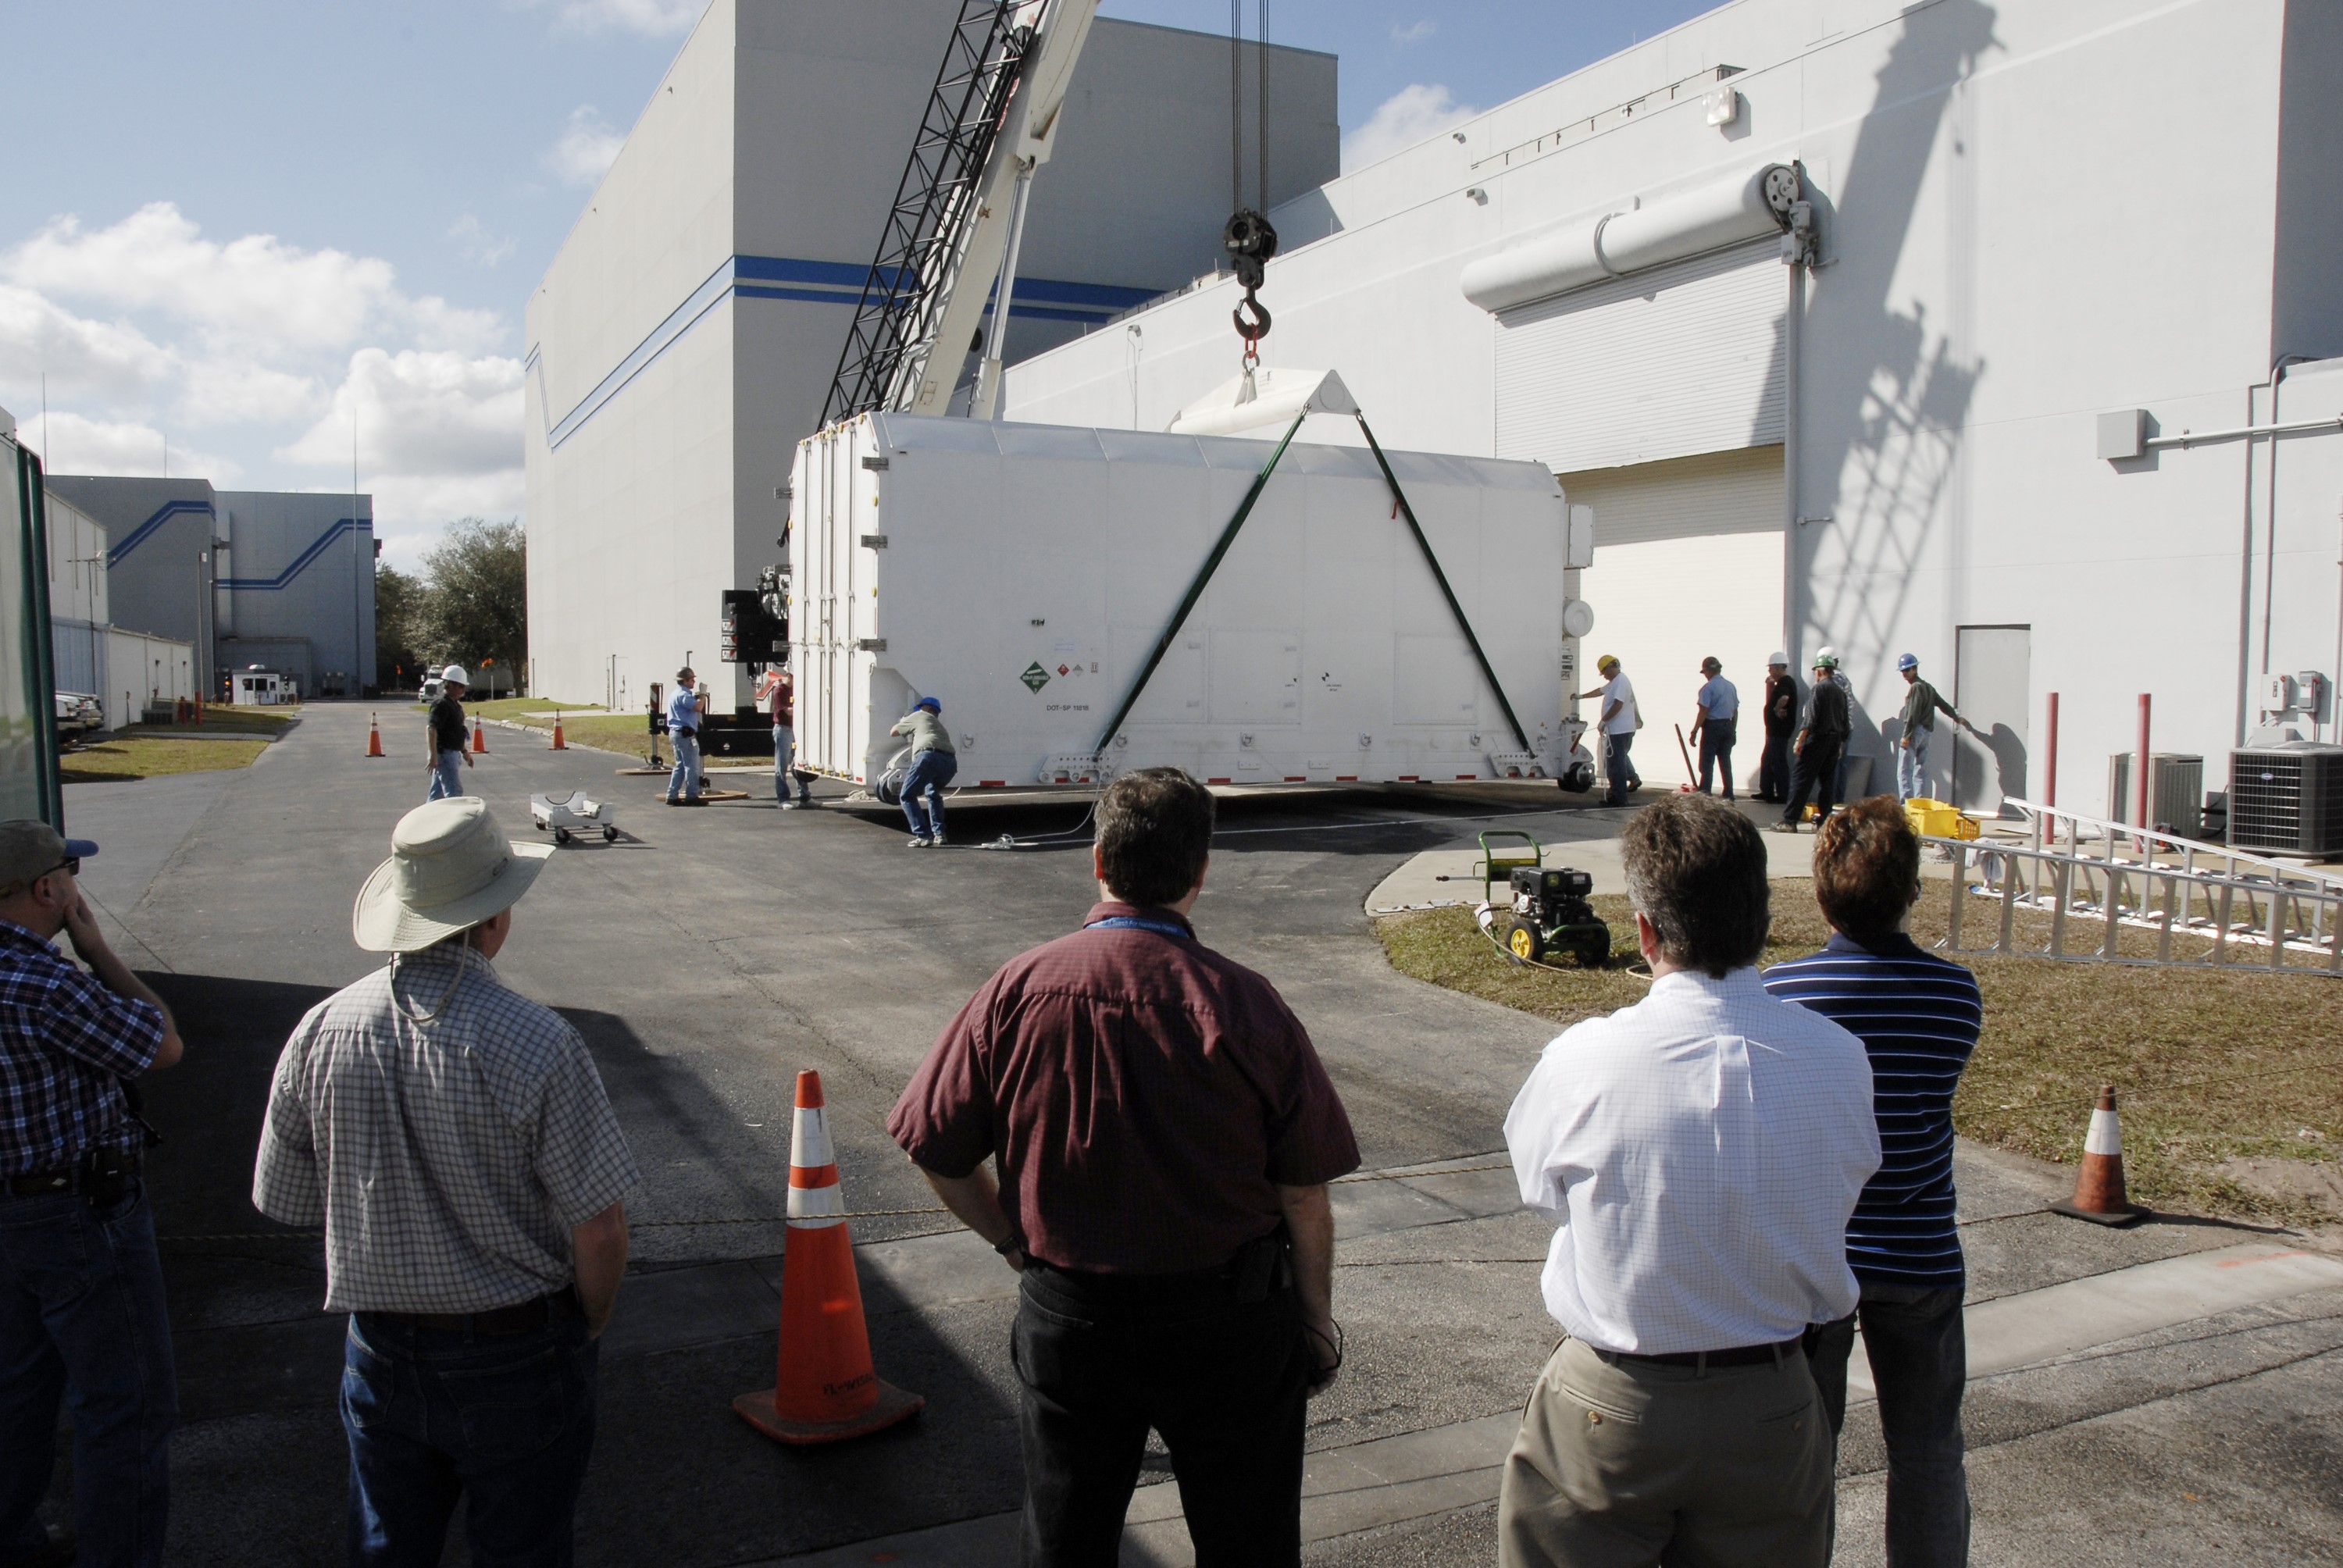

CAPE CANAVERAL, Fla. -- The shipping container holding the Kepler spacecraft is placed on the tarmac outside Astrotech in Titusville, Fla., before being moved inside. A NASA Discovery mission, Kepler is specifically designed to survey our region of the Milky Way galaxy to discover hundreds of Earth-size and smaller planets in or near the habitable zone and determine how many of the billions of stars in our galaxy have such planets. Results from this mission will allow us to place our solar system within the continuum of planetary systems in the Galaxy. The spacecraft will be processed at Astrotech before being carried to its launch pad at Cape Canaveral. .NASA's planet-hunting Kepler mission is scheduled to launch no earlier than March 5, 2009, atop a Delta II rocket.

Credit: NASA/Kim Shiflett